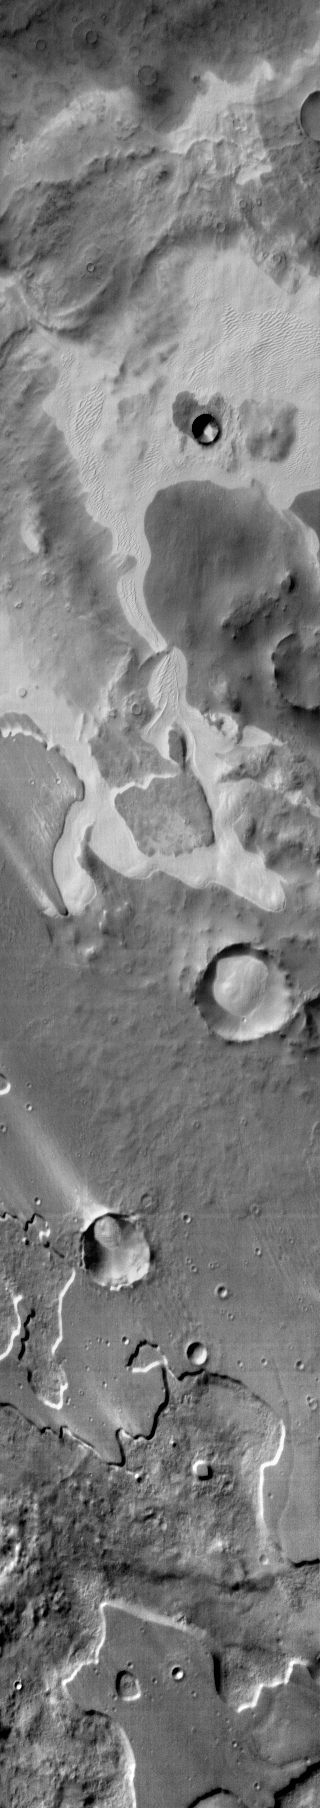

Pityusa Patera

An extensive sand sheet and dunes are located within Pityusa Patera. This daytime infrared image shows that the sand is relatively warmer than the surrounding materials.

Image information: IR instrument. Latitude -66.7N, Longitude 36.7E. 110 meter/pixel resolution.

Please see the THEMIS Data Citation Note for details on crediting THEMIS images.

Note: this THEMIS visual image has not been radiometrically nor geometrically calibrated for this preliminary release. An empirical correction has been performed to remove instrumental effects. A linear shift has been applied in the cross-track and down-track direction to approximate spacecraft and planetary motion. Fully calibrated and geometrically projected images will be released through the Planetary Data System in accordance with Project policies at a later time.

NASA’s Jet Propulsion Laboratory manages the 2001 Mars Odyssey mission for NASA’s Office of Space Science, Washington, D.C. The Thermal Emission Imaging System (THEMIS) was developed by Arizona State University, Tempe, in collaboration with Raytheon Santa Barbara Remote Sensing. The THEMIS investigation is led by Dr. Philip Christensen at Arizona State University. Lockheed Martin Astronautics, Denver, is the prime contractor for the Odyssey project, and developed and built the orbiter. Mission operations are conducted jointly from Lockheed Martin and from JPL, a division of the California Institute of Technology in Pasadena.

Credit: NASA/JPL/ASU